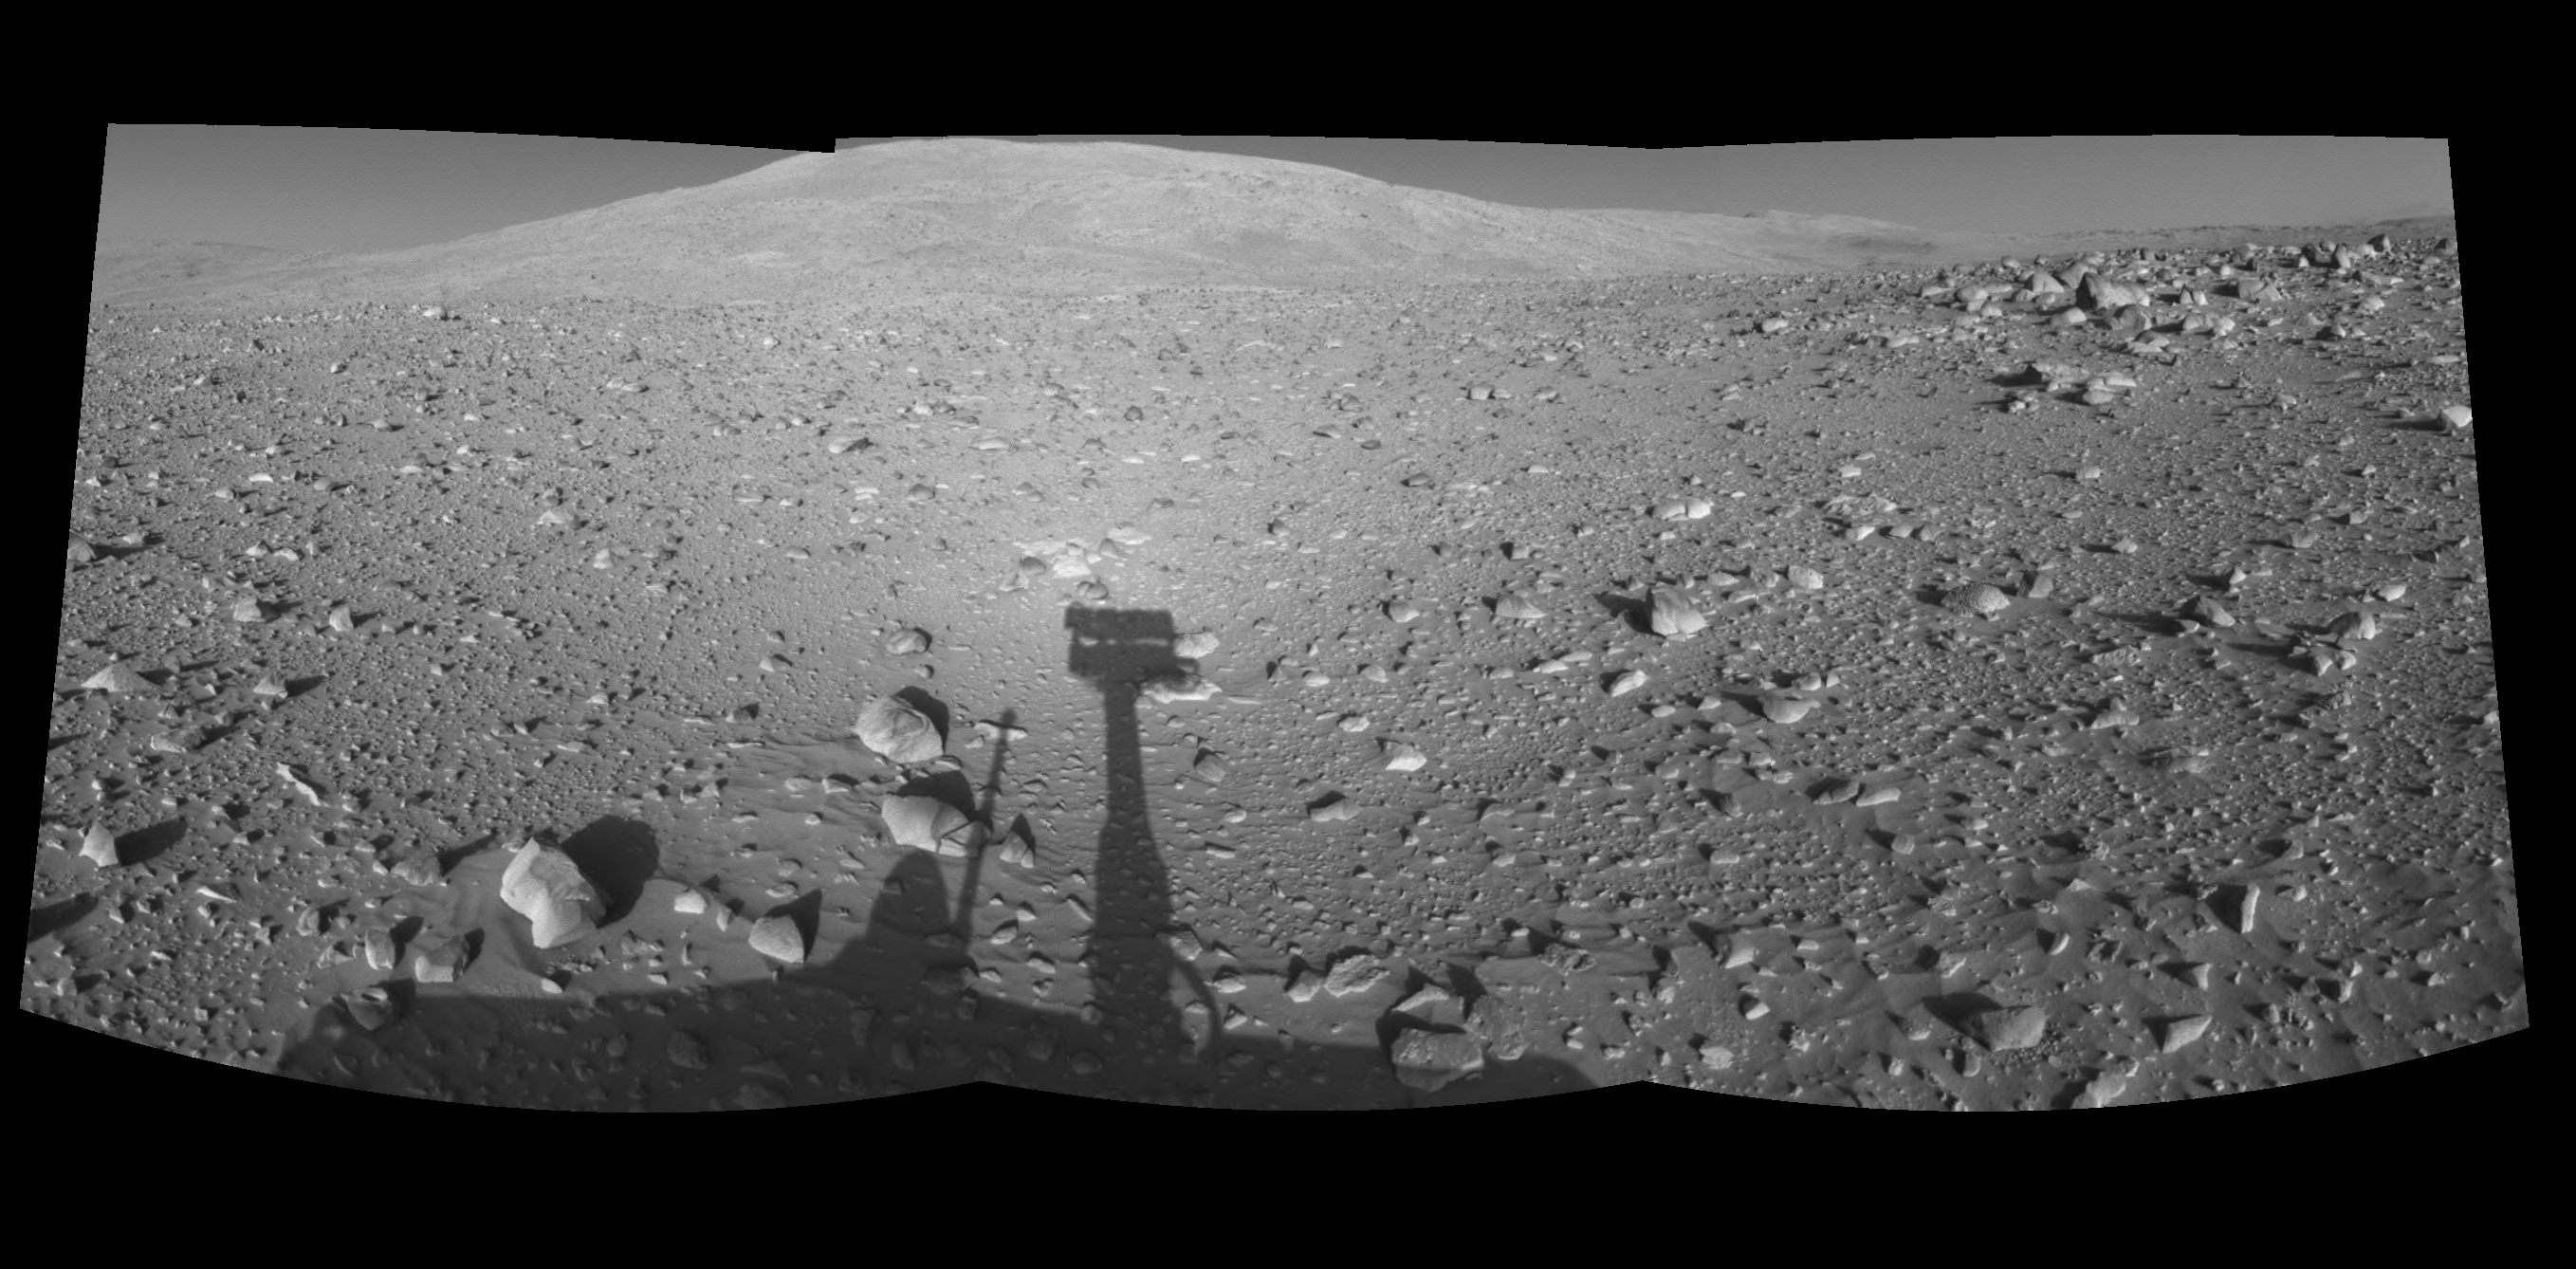

Spirit’s Shadow, Sol 153 (Left Eye)

This is the left-eye half of a stereo pair of mosaics created from navigation camera images acquired by NASA’s Mars Exploration Rover Spirit during Spirit’s sol 153, on June 8, 2004. It is presented in a cylindrical-perspective projection. Spirit is pointing toward the base of the “Columbia Hills.”

See PIA06049 for 3-D view and PIA06051 for right eye view of this left eye cylindrical-perspective projection.

Credit: NASA/JPL